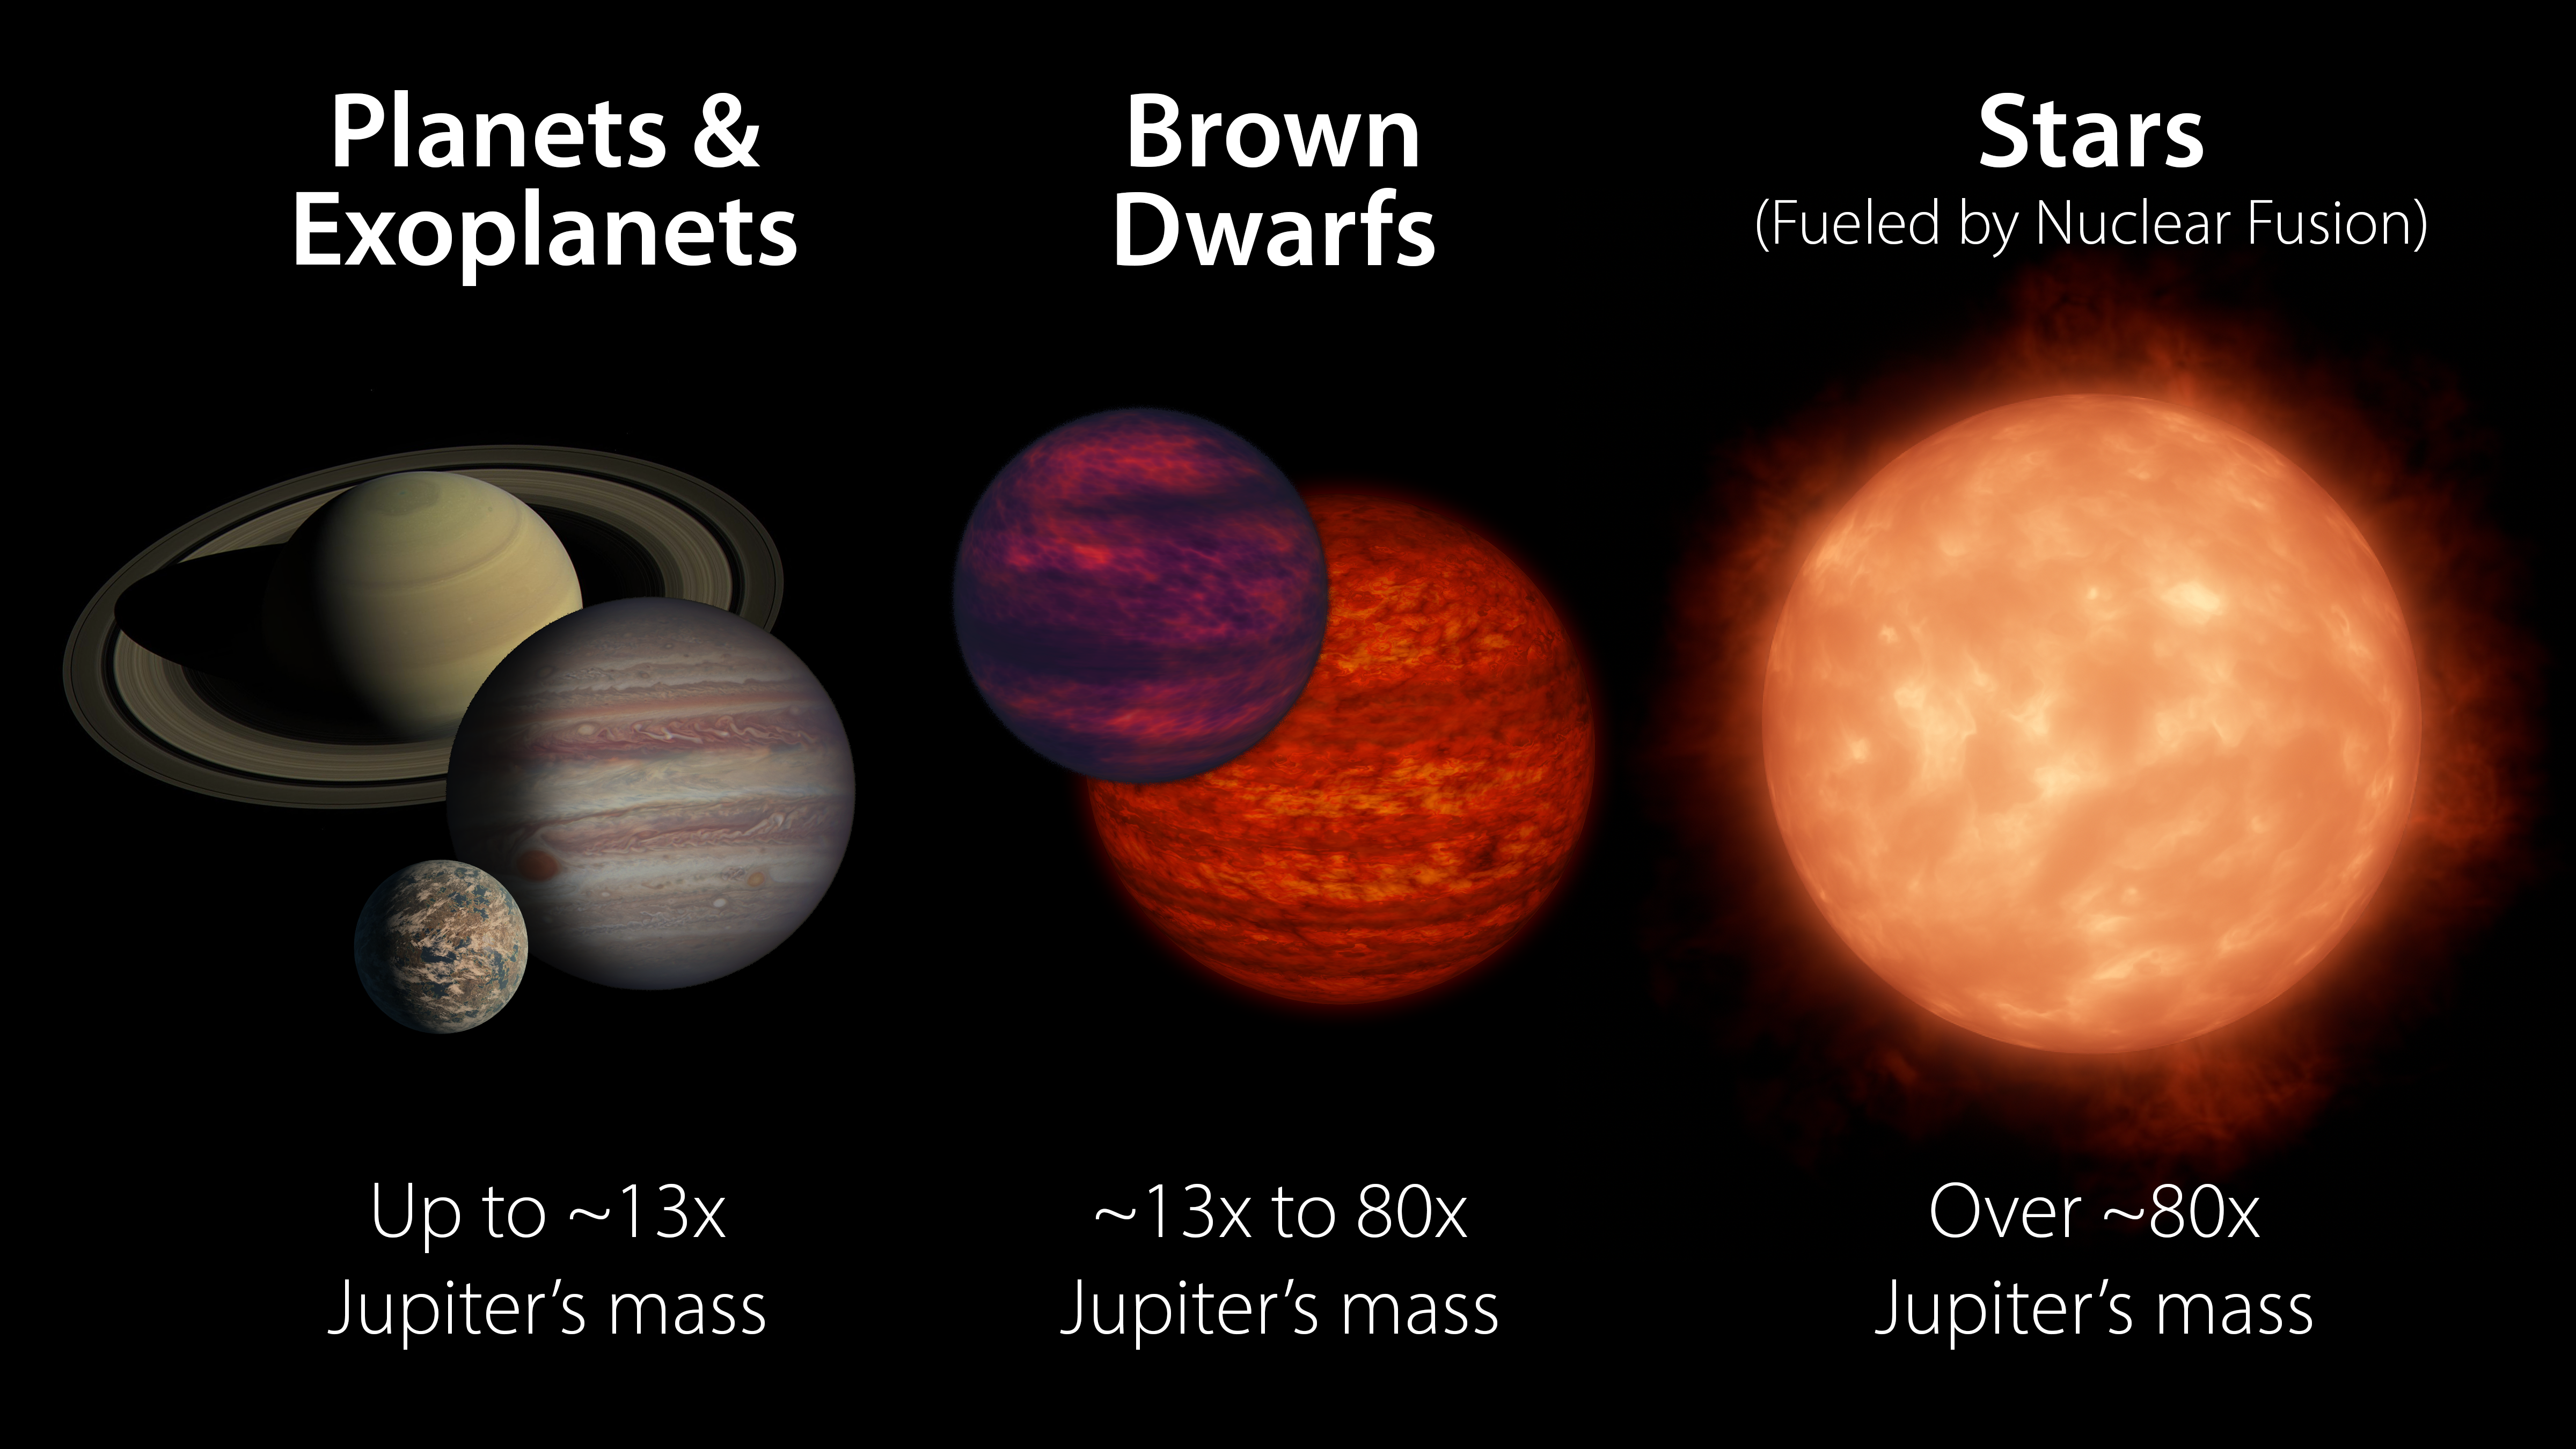

Brown Dwarf Comparison

Brown dwarfs are more massive than planets but not quite as massive as stars. Generally speaking, they have between 13 and 80 times the mass of Jupiter. A brown dwarf becomes a star if its core pressure gets high enough to start nuclear fusion.

Credit: NASA/JPL-Caltech